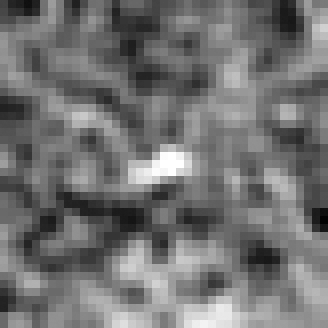

Hubble BoRG 58 Candidate Galaxy – d

Object Name: BoRG 58

Credit: NASA, ESA, M. Trenti (University of Colorado, Boulder, and University of Cambridge, UK), L. Bradley (STScI), and the BoRG team